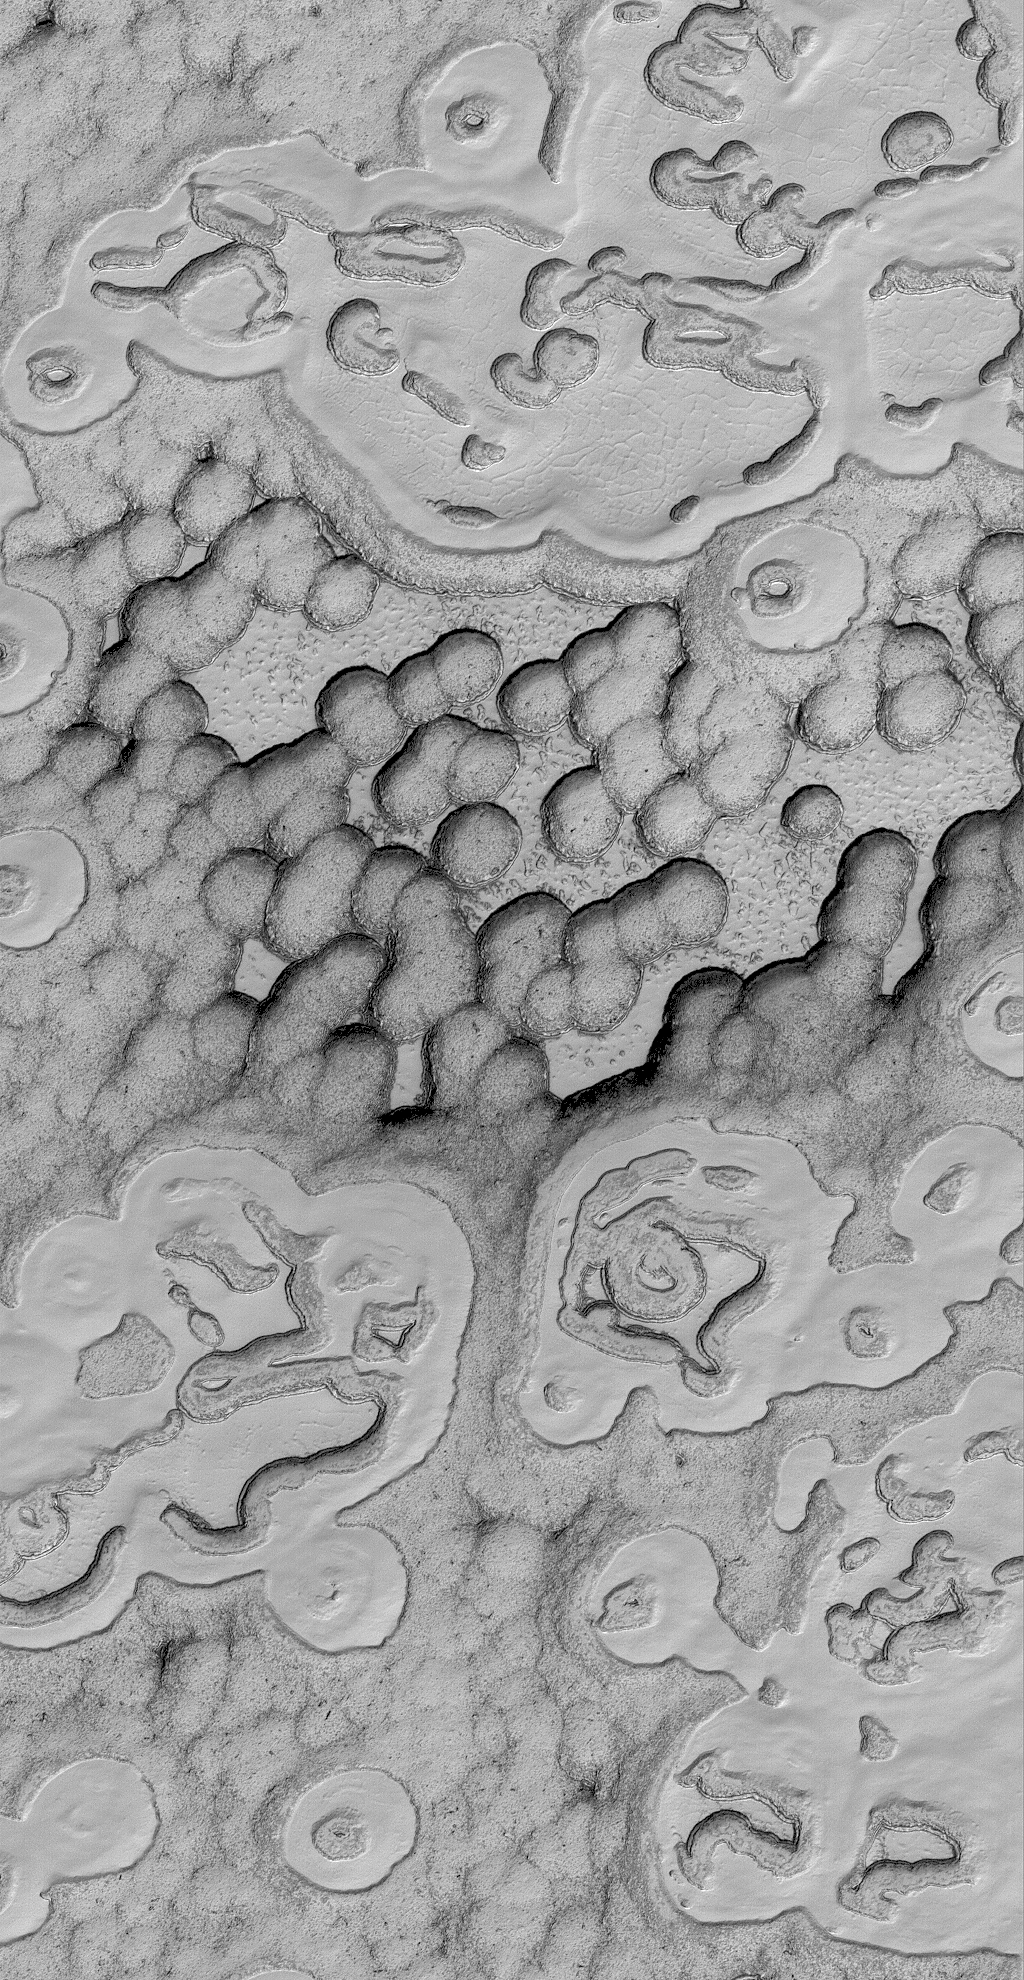

South Polarscape

25 March 2006
This Mars Global Surveyor (MGS) Mars Orbiter Camera (MOC) image shows a spectacular summertime view of a portion of the south polar residual cap. Large, semi-continuous mesas are separated by circular and other oddly-shaped depressions. These features are all formed in frozen carbon dioxide; the scarps which bound the mesas and pit walls retreat at a rate of about 3 meters (a little more than 3 yards) each martian southern summer.

Location near: 87.7°S, 357.3°W
Image width: ~3 km (~1.9 mi)
Illumination from: upper left
Season: Southern Summer

Credit: NASA/JPL/Malin Space Science Systems